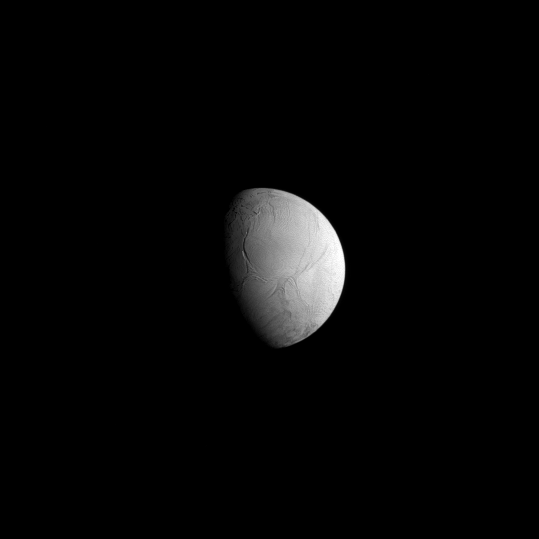

Distant Details on Enceladus

Interesting geological details on Enceladus can be seen in modest-resolution Cassini spacecraft views like this one. At bottom is the wrinkled and generally crater-free terrain near the moon’s south pole, which contains the actively venting “tiger stripe” fractures.

Multiple funnel-shaped tectonic patterns are visible above (north of) the polar region; in higher resolution Cassini images these are seen to be folded regions of ridges and troughs (see PIA06191). North of these features are long, north-south trending fractures.

The view looks toward the southern hemisphere on the trailing side of Enceladus (504 kilometers, or 313 miles across).The image was taken in visible green light with the Cassini spacecraft narrow-angle camera on May 26, 2008 at a distance of approximately 516,000 kilometers (320,000 miles) from Enceladus. Image scale is 3 kilometers (2 miles) per pixel.

The Cassini-Huygens mission is a cooperative project of NASA, the European Space Agency and the Italian Space Agency. The Jet Propulsion Laboratory, a division of the California Institute of Technology in Pasadena, manages the mission for NASA’s Science Mission Directorate, Washington, D.C. The Cassini orbiter and its two onboard cameras were designed, developed and assembled at JPL. The imaging operations center is based at the Space Science Institute in Boulder, Colo.

Credit: NASA/JPL/Space Science Institute